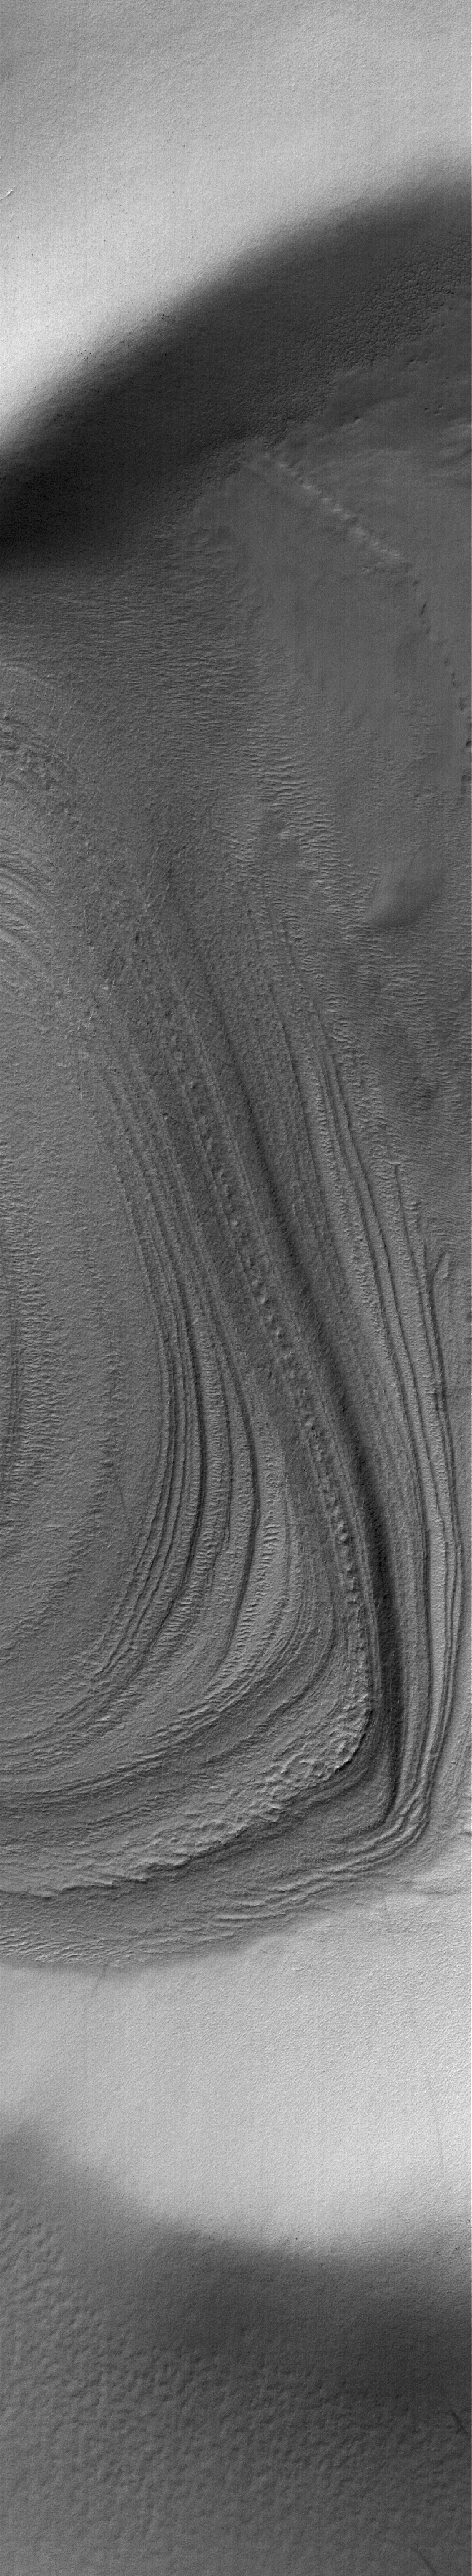

Polar Layers

10 December 2005
This Mars Global Surveyor (MGS) Mars Orbiter Camera (MOC) image shows eroded, exposed layered materials in the south polar region of Mars. Since Mariner 9 in 1972, the polar layered materials have been assumed to be geologically recent accumulations of dust and ice, but MOC images provide no clear evidence that the materials are particularly young or composed of a specific suite of materials. They might as easily be composed of ancient, sedimentary rock.

Location near: 80.6°S, 230.1°W
Image width: width: ~3 km (~1.9 mi)
Illumination from: upper left
Season: Southern Summer

Credit: NASA/JPL/Malin Space Science Systems